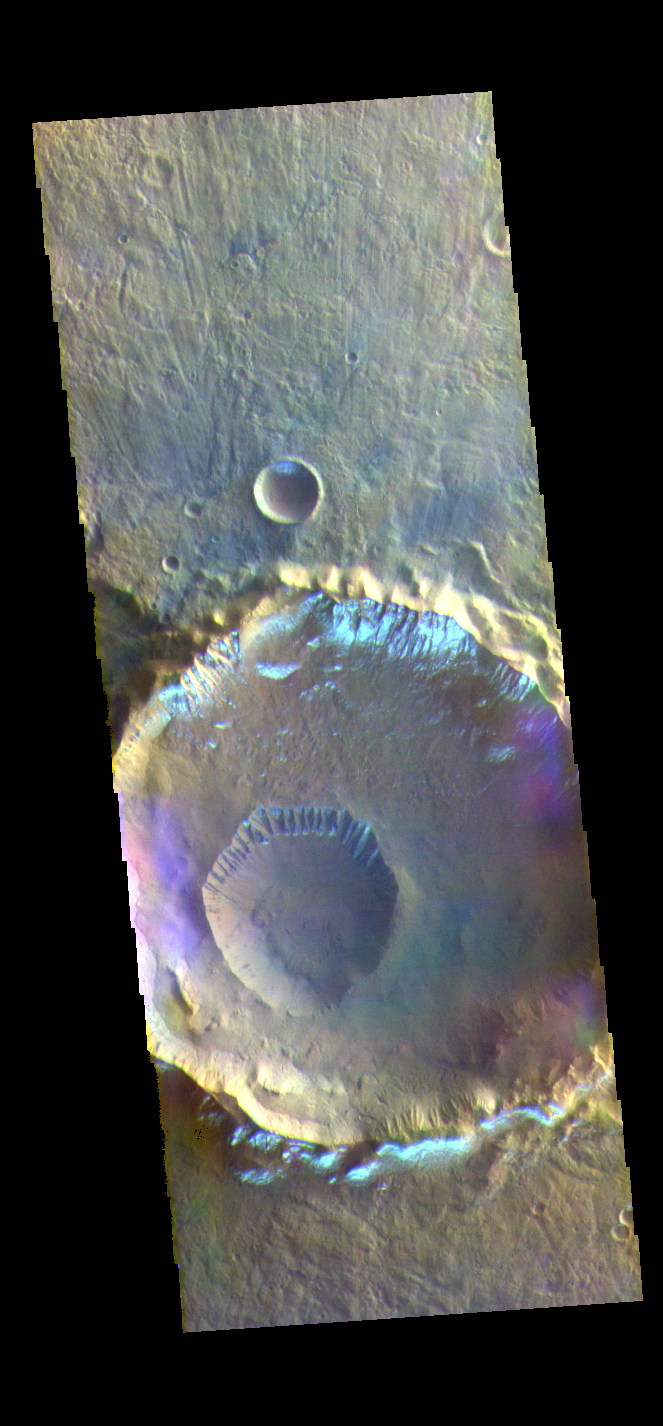

Morning Frost – False Color

The THEMIS VIS camera contains 5 filters. The data from different filters can be combined in multiple ways to create a false color image. These false color images may reveal subtle variations of the surface not easily identified in a single band image. Today’s false color image shows several craters in Eridania Planitia. The small crater inside the larger crater is Gasa Crater. The larger crater is unnamed. The bright silver-blue region on the inner and outer crater rim is morning frost. Collected during the winter, south facing slopes stay in shadow and retain frost longer than the rest of the rim already in sunlight. Frosts are only identifiable in multi filter images.

The THEMIS VIS camera is capable of capturing color images of the Martian surface using five different color filters. In this mode of operation, the spatial resolution and coverage of the image must be reduced to accommodate the additional data volume produced from using multiple filters. To make a color image, three of the five filter images (each in grayscale) are selected. Each is contrast enhanced and then converted to a red, green, or blue intensity image. These three images are then combined to produce a full color, single image. Because the THEMIS color filters don’t span the full range of colors seen by the human eye, a color THEMIS image does not represent true color. Also, because each single-filter image is contrast enhanced before inclusion in the three-color image, the apparent color variation of the scene is exaggerated. Nevertheless, the color variation that does appear is representative of some change in color, however subtle, in the actual scene. Note that the long edges of THEMIS color images typically contain color artifacts that do not represent surface variation.

Credit: NASA/JPL-Caltech/ASU